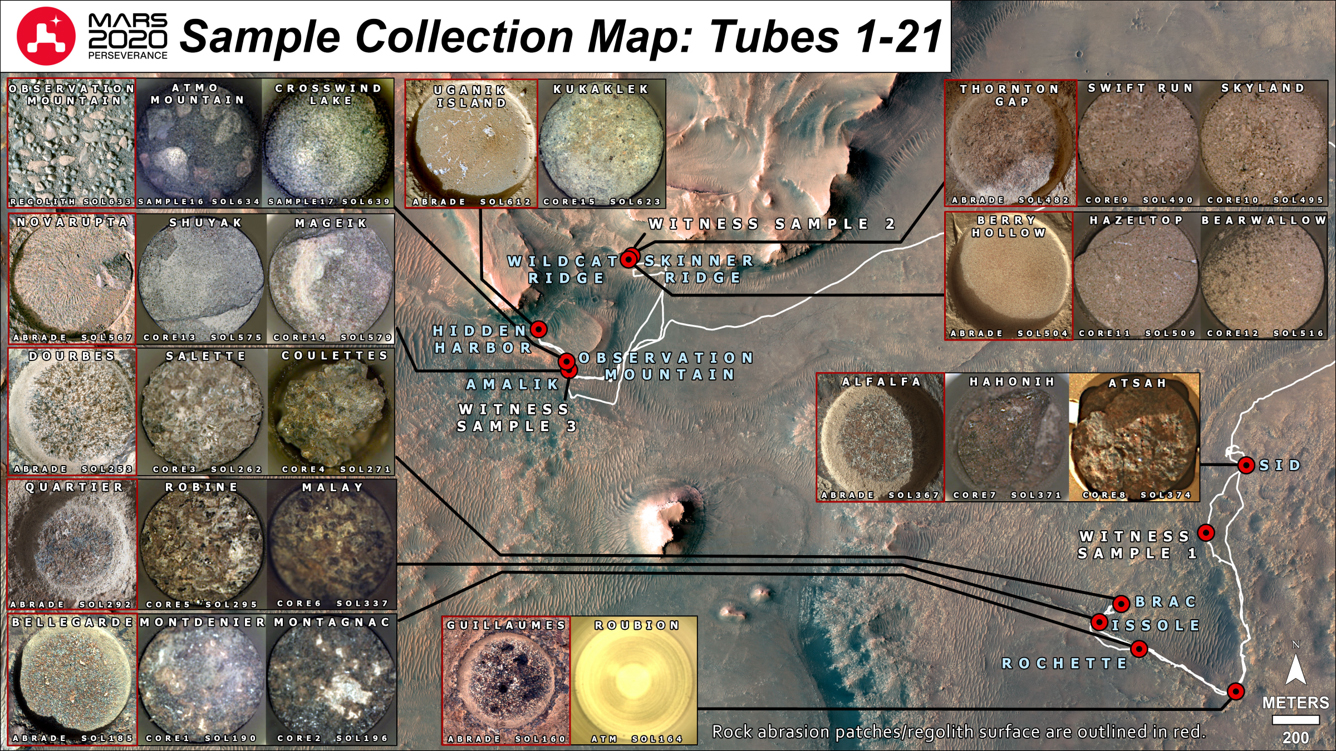

A Map of Perseverance’s Samples

Shown here is a representation of the 21 sample tubes (containing rock, regolith, atmosphere, and witness materials) that have been sealed to date by NASA’s Perseverance Mars rover. Red dots indicate the locations where each sample was collected.

Squares outlined in red show the texture of an area about 2 inches (5 centimeters) across on a particular rock sample after it was worn down by the rover’s abrasion tool (with the exception of “Observation Mountain,” which is an image of the surface of a pile of regolith, or broken rock and dust). The one or two squares immediately to the right of each red-outlined square shows an image of the top of each sample tube after the sample was acquired.

Figure A is the same image, but the 10 samples highlighted in green have been selected for deposit in Perseverance’s first depot, located at the “Three Forks” area of Jezero Crater.

A key objective for Perseverance’s mission on Mars is astrobiology, including the search for signs of ancient microbial life. The rover will characterize the planet’s geology and past climate, pave the way for human exploration of the Red Planet, and be the first mission to collect and cache Martian rock and regolith (broken rock and dust).

Subsequent NASA missions, in cooperation with ESA (European Space Agency), would send spacecraft to Mars to collect these sealed samples from the surface and return them to Earth for in-depth analysis.

The Mars 2020 Perseverance mission is part of NASA’s Moon to Mars exploration approach, which includes Artemis missions to the Moon that will help prepare for human exploration of the Red Planet.

NASA’s Jet Propulsion Laboratory, which is managed for the agency by Caltech in Pasadena, California, built and manages operations of the Perseverance rover.

Credit: NASA/JPL-Caltech